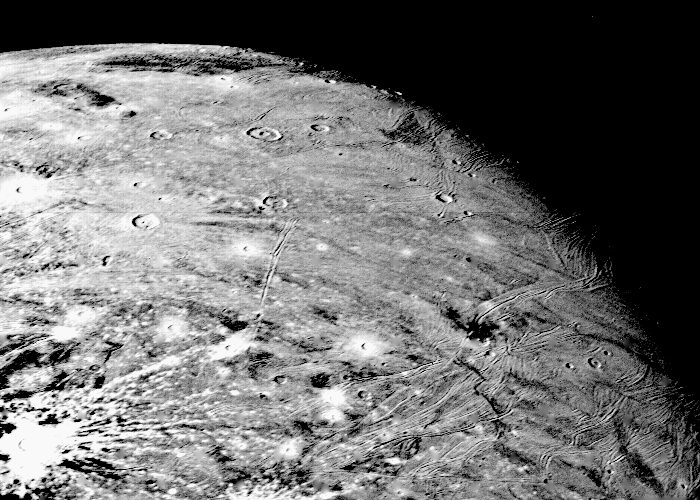

Ganymede At 150,000 Miles

This picture of Ganymede, Jupiter’s largest satellite, was taken by Voyager 1 on the afternoon of March 5, 1979, from a range of about 250,000 km (150,000 mi.). The center of the picture is at 60 north latitude and 318 longitude, and the distance across the bottom of the photograph is about 1000 km (600 mi.). The smallest features visible in this picture are about 5 km (3 mi.) across. This picture shows impact craters many of which display ray systems probably consisting largely of icy material thrown out by the impacts. Peculiar systems of sinuous ridges and grooves traverse the surface and are best seen near the terminator. These ridges and grooves are probably the result of deformation of the thick ice crust on Ganymede. JPL manages and controls the Voyager project for NASA’s Office of Space Science.

Credit: NASA/JPL